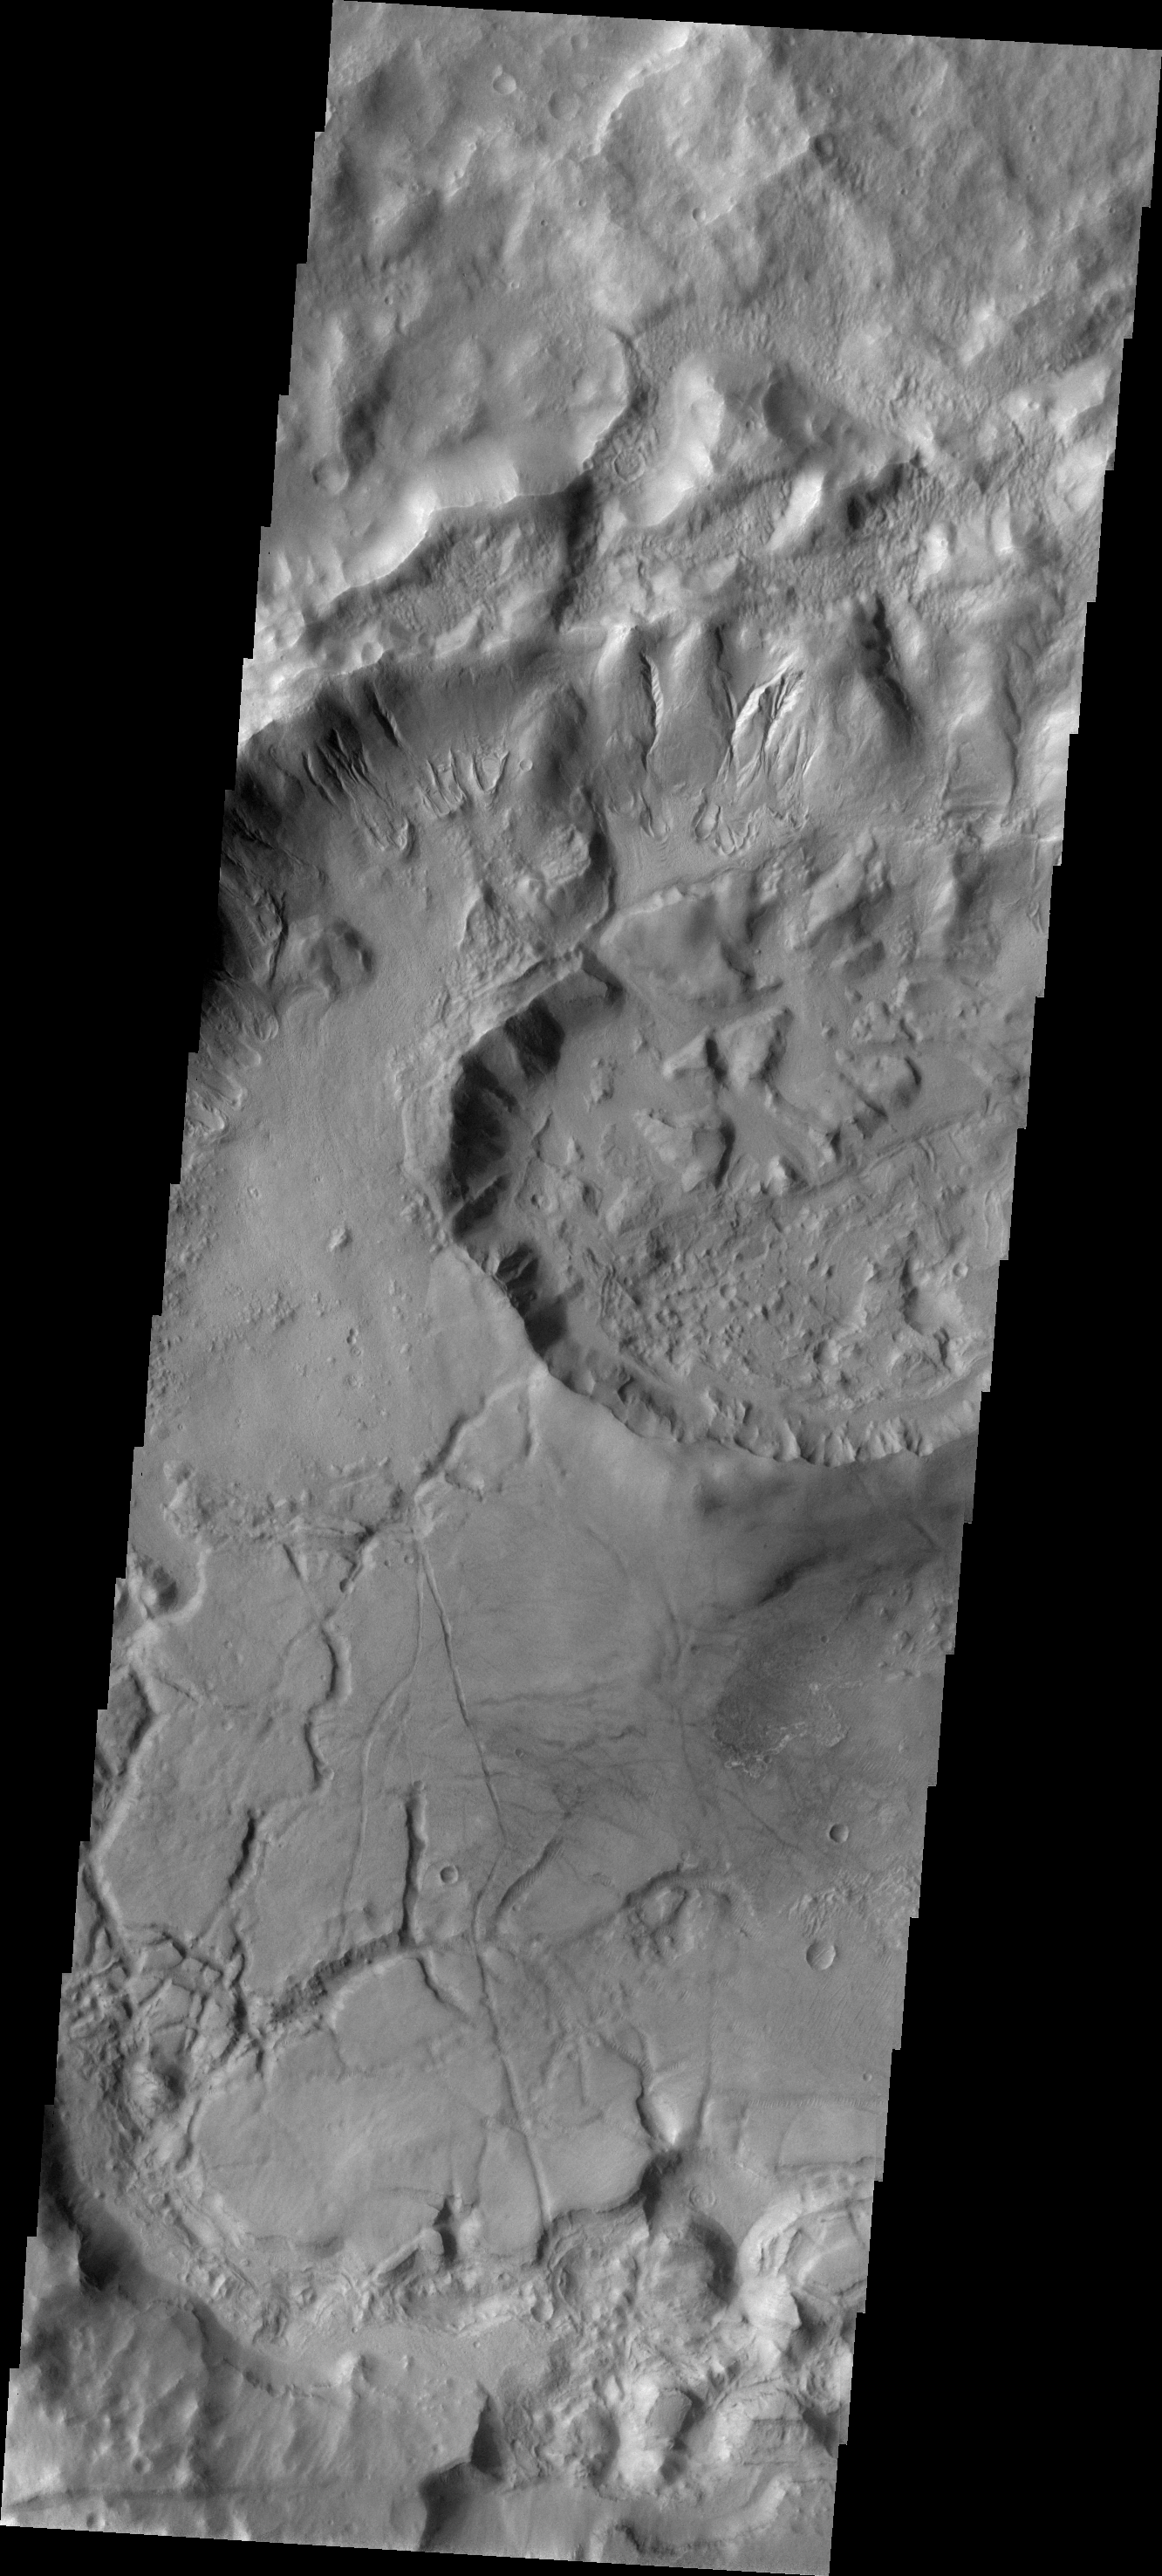

Crater Modification

This crater is located in near Sirenum Fossae and some of the modification of the crater may be related to the tectonic activity that created the fossae system. The floor of this unnamed crater has be changed drastically from its original appearance.

Image information: VIS instrument. Latitude -38.9N, Longitude 181.7E. 17 meter/pixel resolution.

Please see the THEMIS Data Citation Note for details on crediting THEMIS images.

Note: this THEMIS visual image has not been radiometrically nor geometrically calibrated for this preliminary release. An empirical correction has been performed to remove instrumental effects. A linear shift has been applied in the cross-track and down-track direction to approximate spacecraft and planetary motion. Fully calibrated and geometrically projected images will be released through the Planetary Data System in accordance with Project policies at a later time.

NASA’s Jet Propulsion Laboratory manages the 2001 Mars Odyssey mission for NASA’s Office of Space Science, Washington, D.C. The Thermal Emission Imaging System (THEMIS) was developed by Arizona State University, Tempe, in collaboration with Raytheon Santa Barbara Remote Sensing. The THEMIS investigation is led by Dr. Philip Christensen at Arizona State University. Lockheed Martin Astronautics, Denver, is the prime contractor for the Odyssey project, and developed and built the orbiter. Mission operations are conducted jointly from Lockheed Martin and from JPL, a division of the California Institute of Technology in Pasadena.

Credit: NASA/JPL/ASU